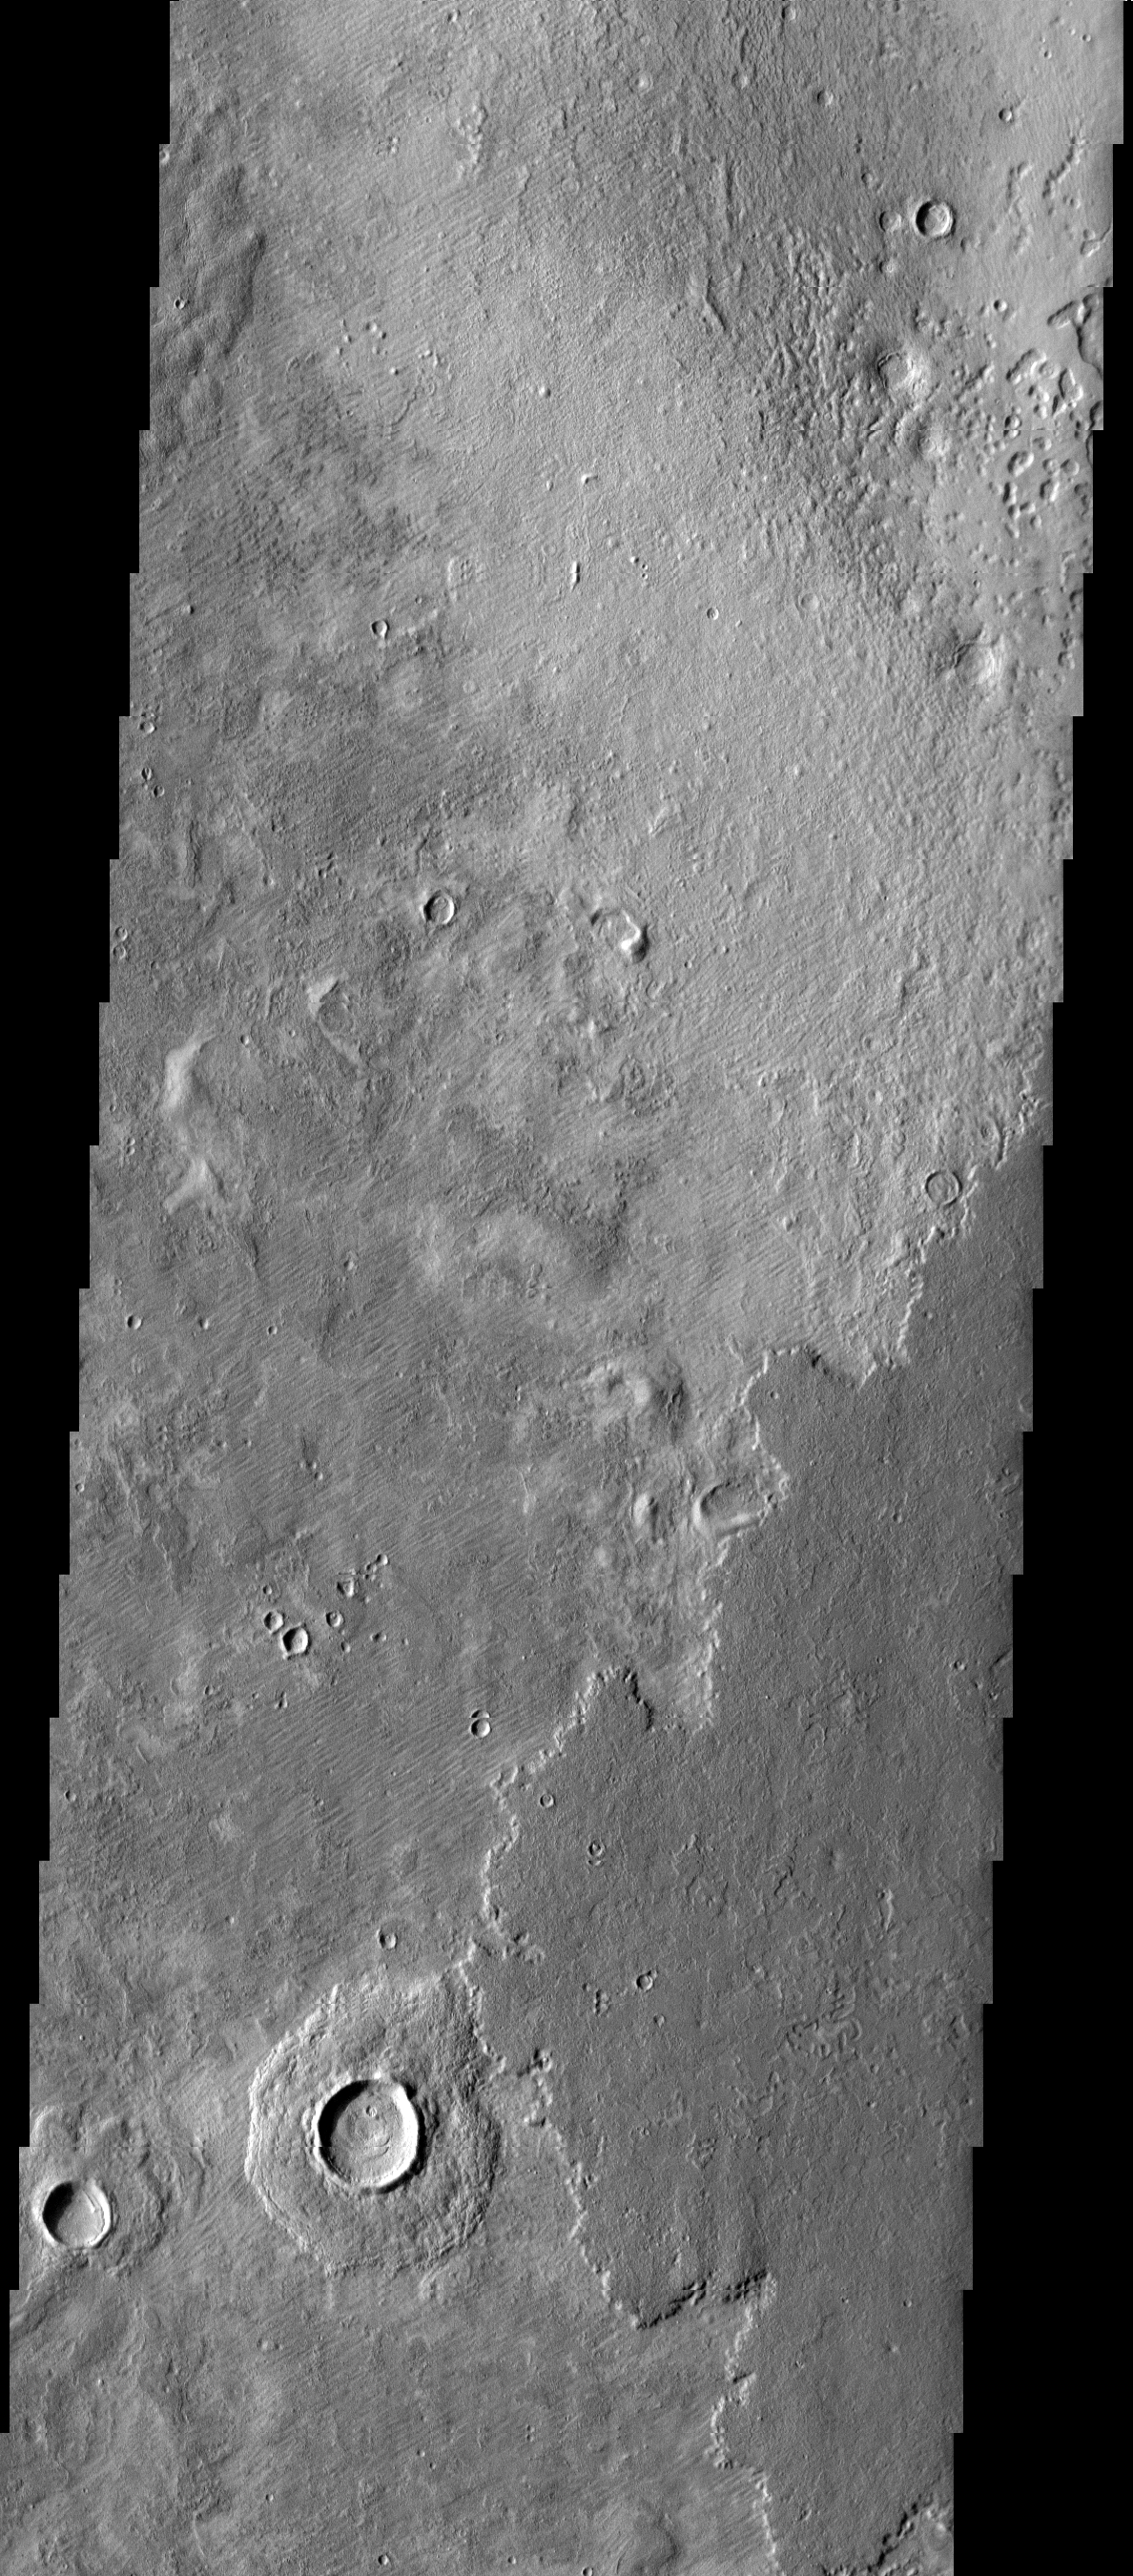

Plains Layers

Today’s VIS image shows layering in the plains that comprise Utopia Planitia.

Credit: NASA/JPL-Caltech/ASU